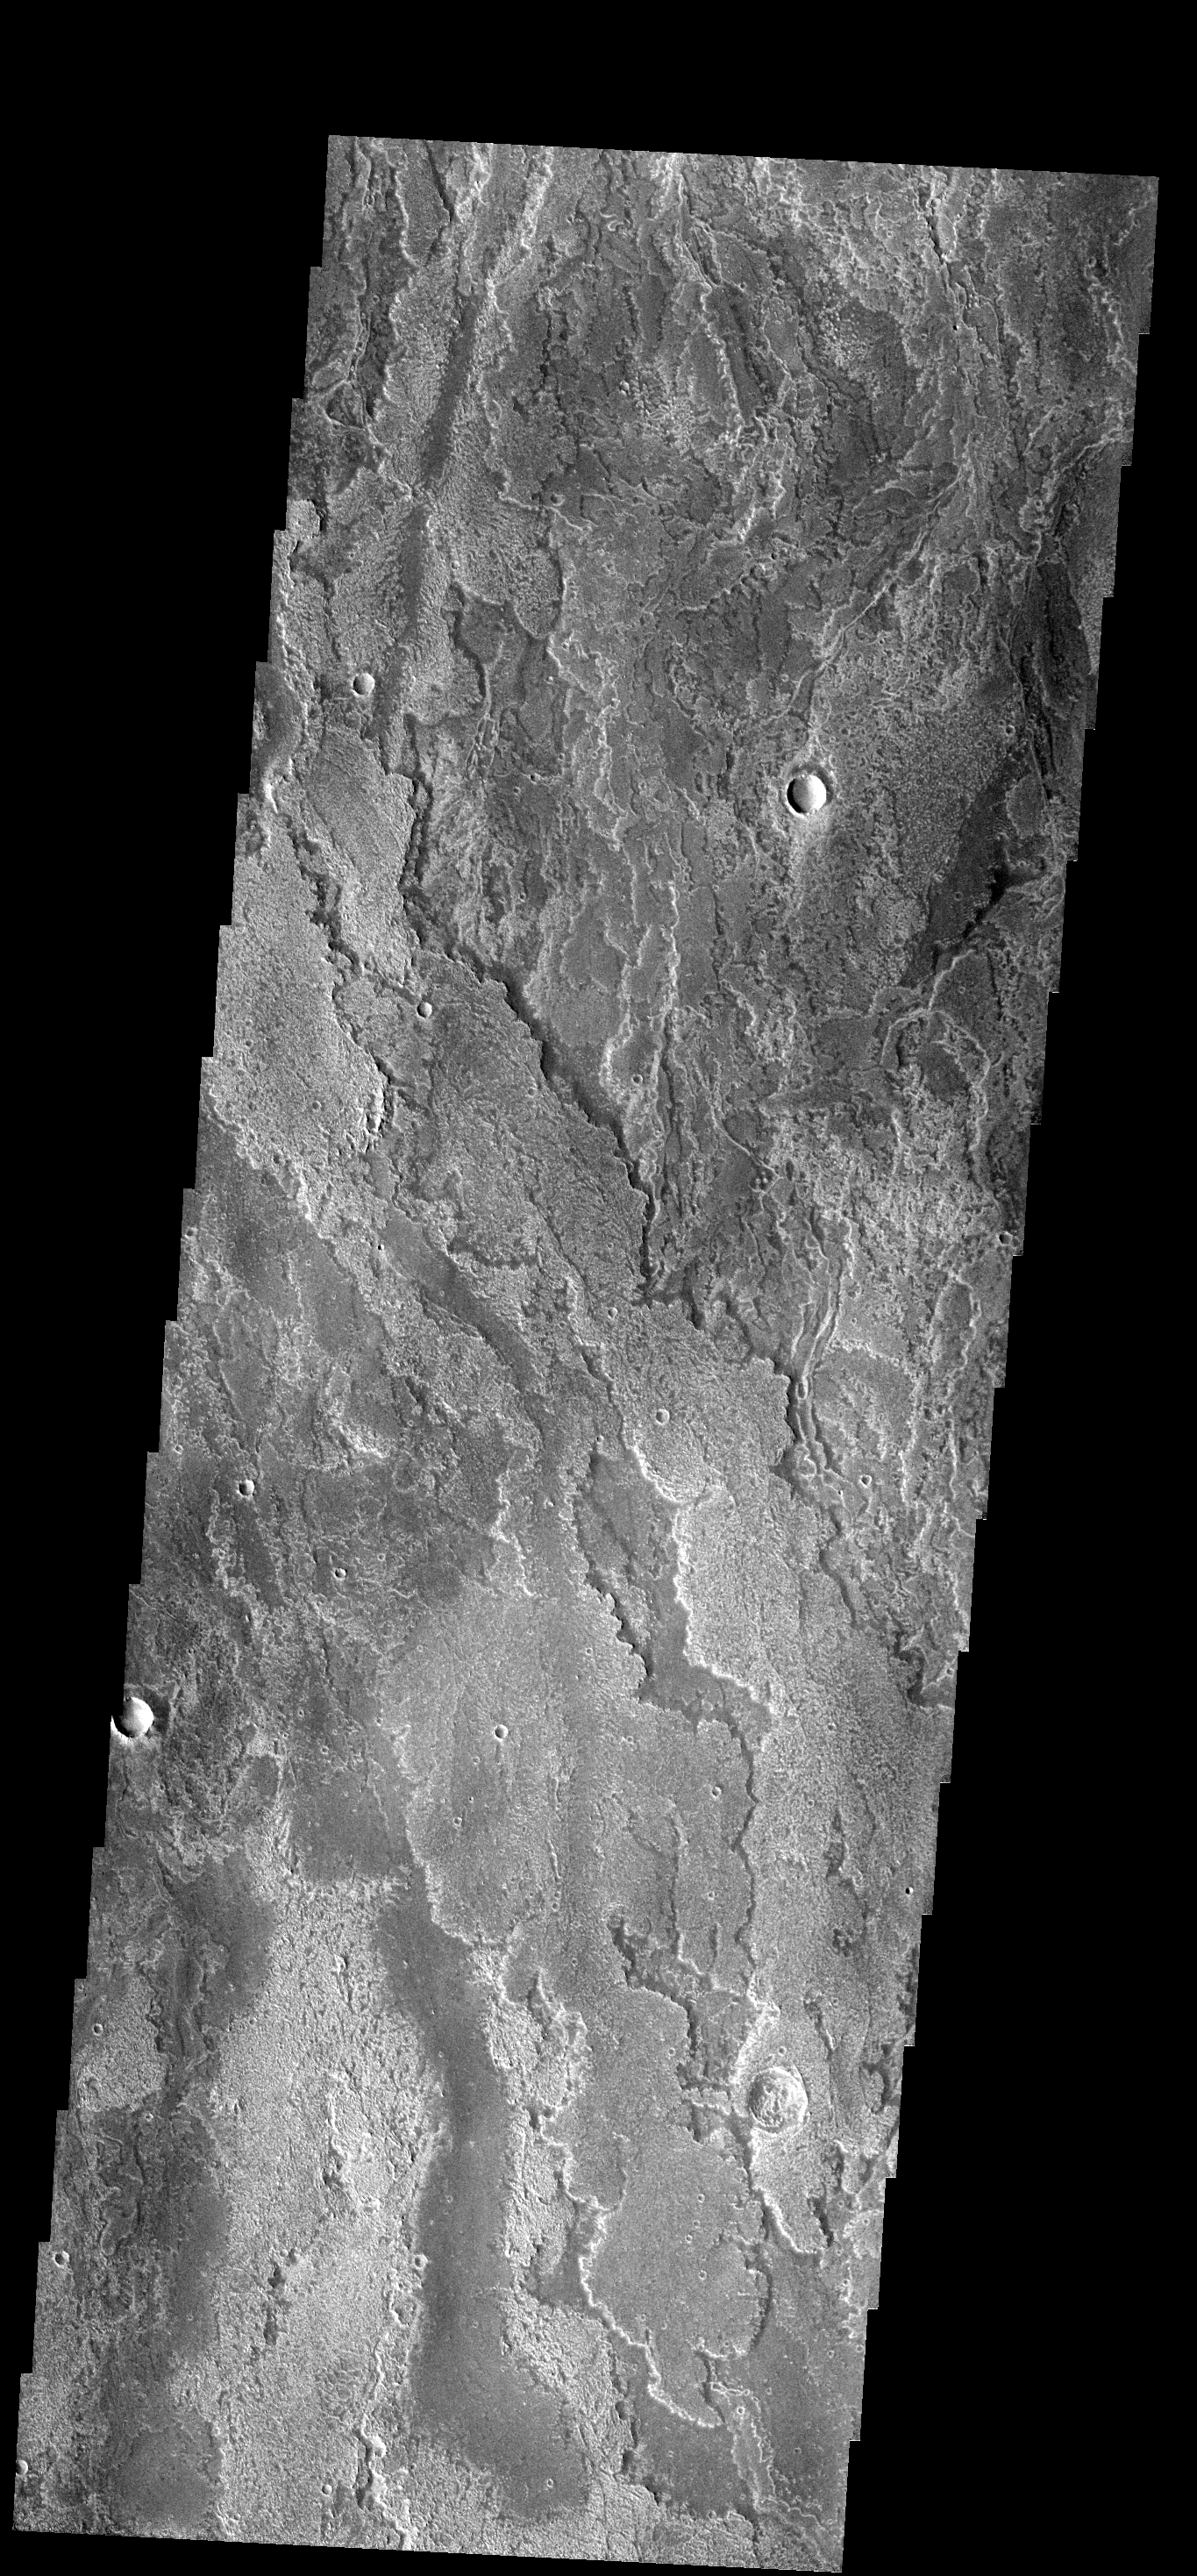

Arsia Flows

These layered volcanic flows originated from Arsia Mons.

Image information: VIS instrument. Latitude -19.1N, Longitude 244.0E. 18 meter/pixel resolution.

Please see the THEMIS Data Citation Note for details on crediting THEMIS images.

Note: this THEMIS visual image has not been radiometrically nor geometrically calibrated for this preliminary release. An empirical correction has been performed to remove instrumental effects. A linear shift has been applied in the cross-track and down-track direction to approximate spacecraft and planetary motion. Fully calibrated and geometrically projected images will be released through the Planetary Data System in accordance with Project policies at a later time.

NASA’s Jet Propulsion Laboratory manages the 2001 Mars Odyssey mission for NASA’s Office of Space Science, Washington, D.C. The Thermal Emission Imaging System (THEMIS) was developed by Arizona State University, Tempe, in collaboration with Raytheon Santa Barbara Remote Sensing. The THEMIS investigation is led by Dr. Philip Christensen at Arizona State University. Lockheed Martin Astronautics, Denver, is the prime contractor for the Odyssey project, and developed and built the orbiter. Mission operations are conducted jointly from Lockheed Martin and from JPL, a division of the California Institute of Technology in Pasadena.

Credit: NASA/JPL/ASU